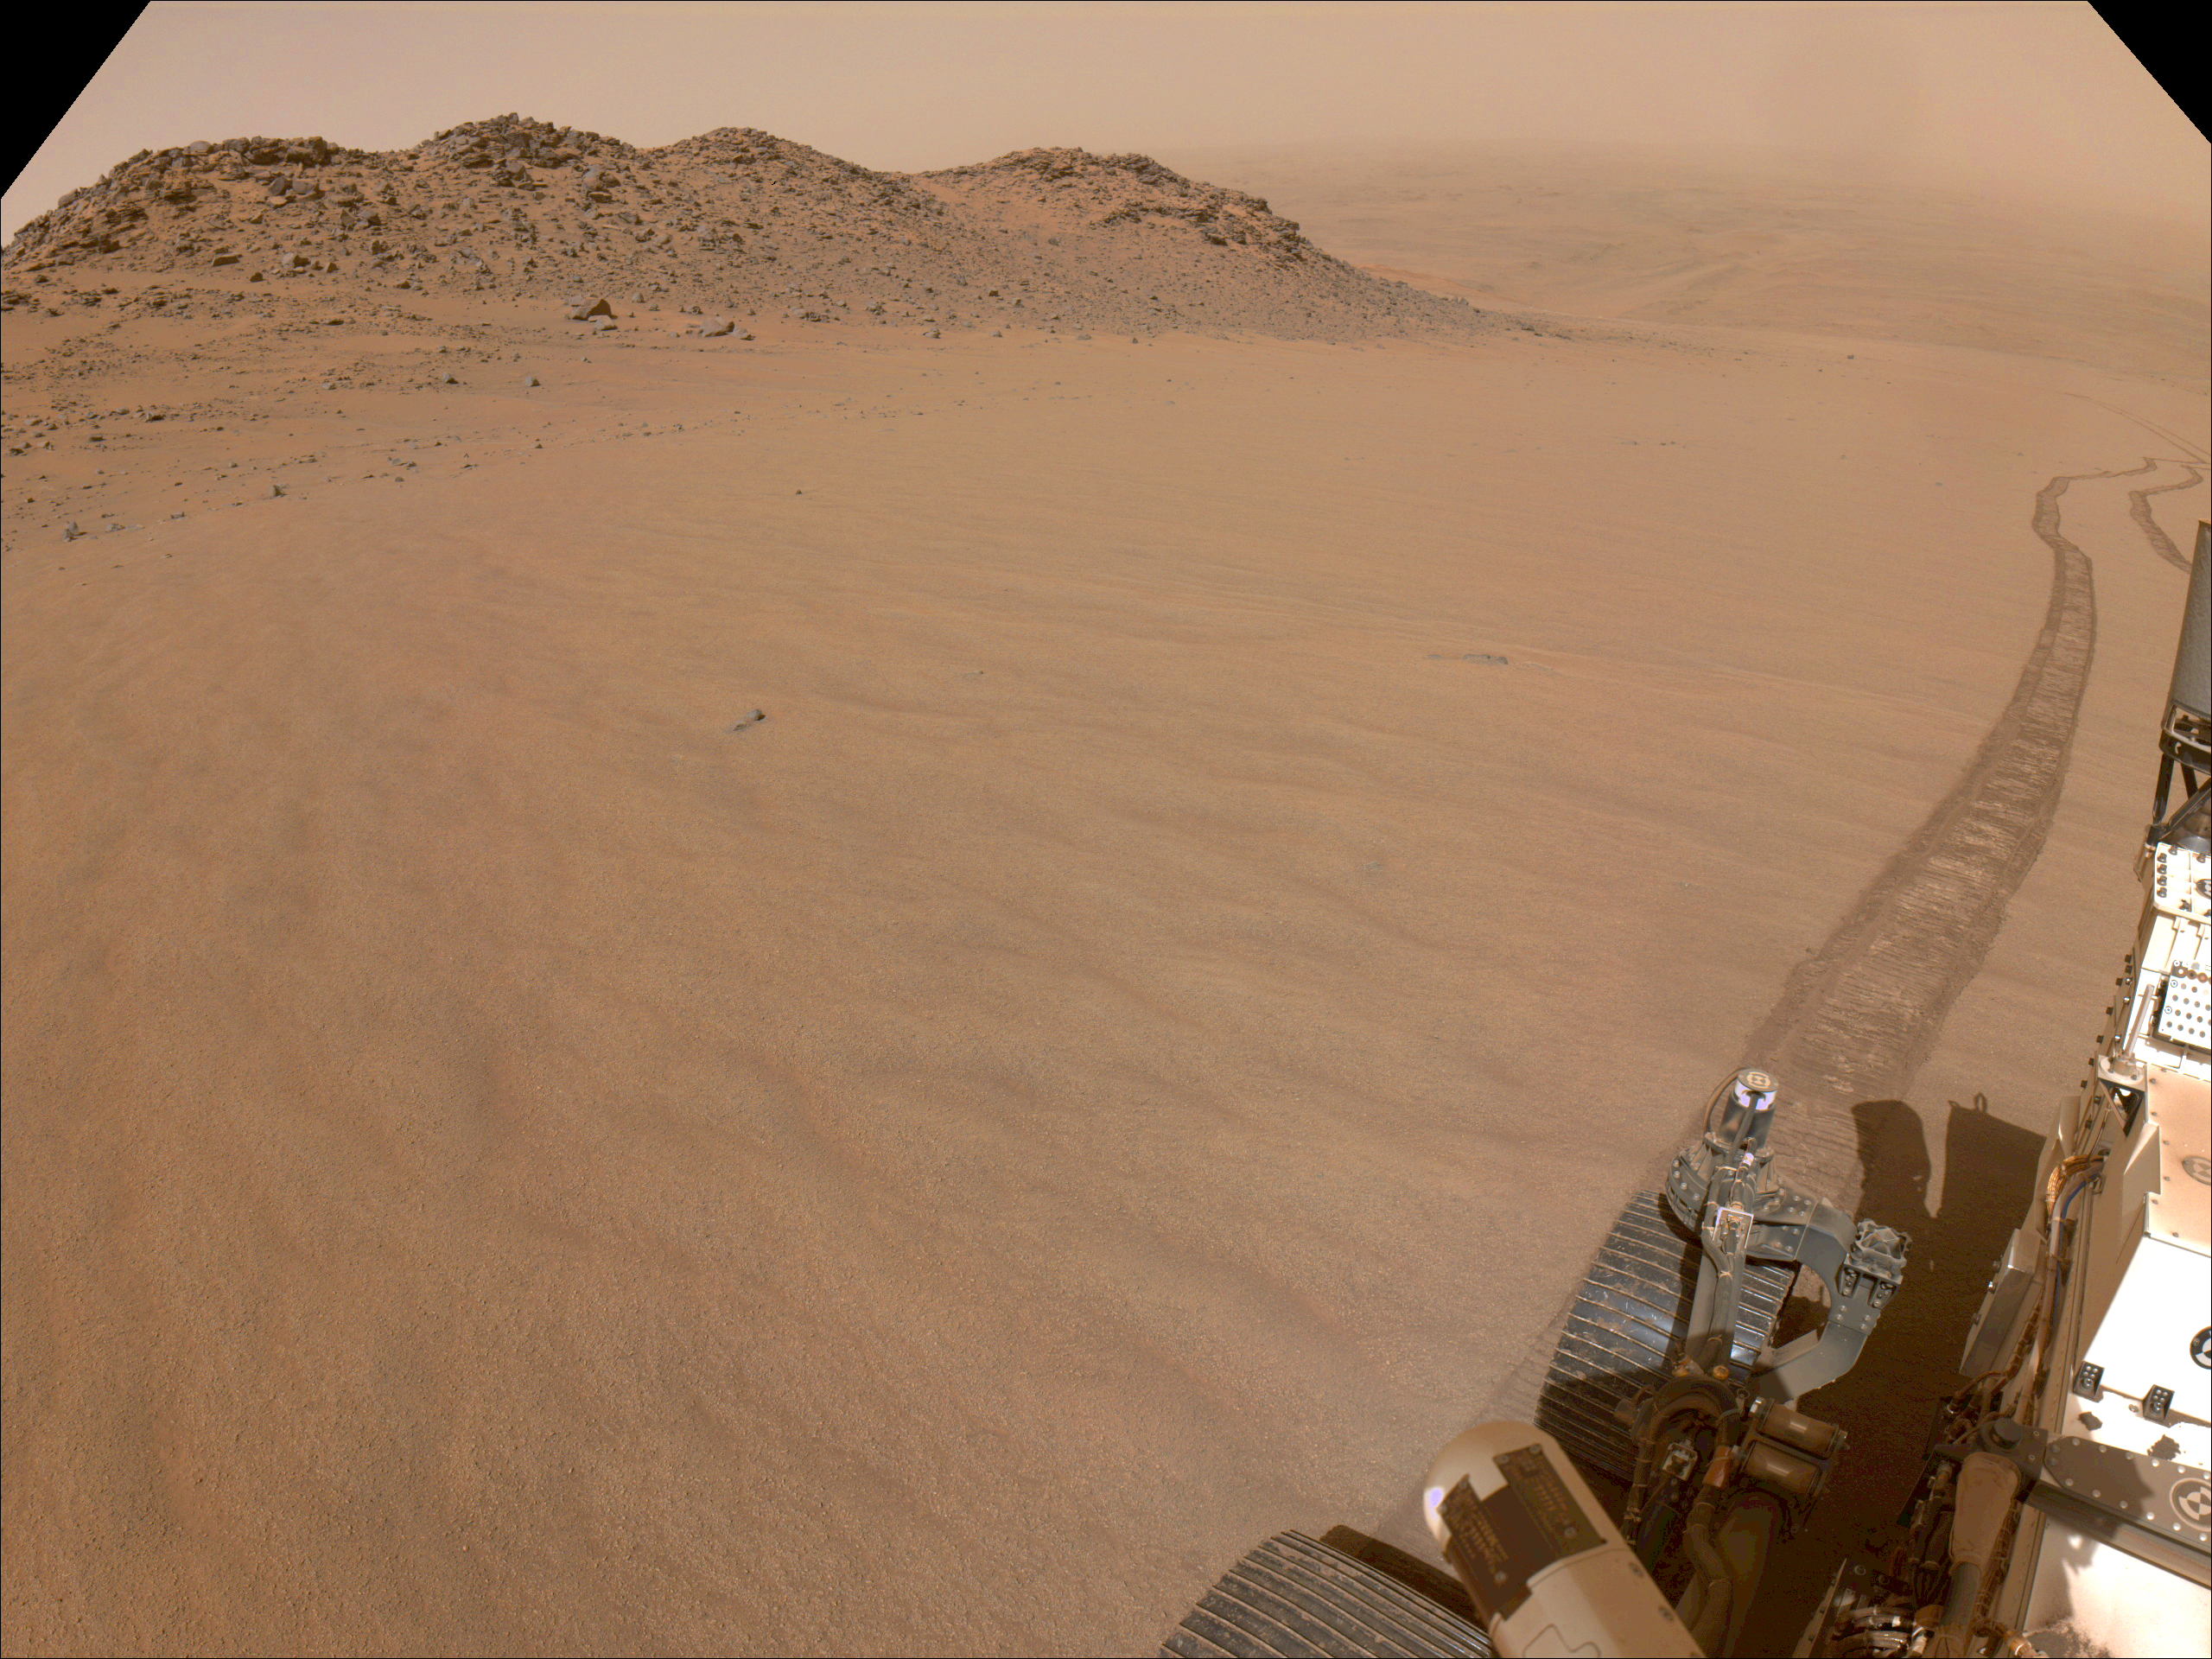

Perseverance Views Slippery Terrain

NASA’s Perseverance Mars rover used its navigation cameras, or navcams, to capture this scene while driving up to Jezero Crater’s rim on Nov. 11, 2024, the 1,326th Martian day, or sol, of the mission. The sandy terrain seen here, along with a 10-degree average slope, meant it was a slippery drive.

Rover tracks trail off behind Perseverance in this image. Far in the distance is the floor of Jezero Crater.

A key objective for Perseverance’s mission on Mars is astrobiology, including the search for signs of ancient microbial life. The rover will characterize the planet’s geology and past climate, pave the way for human exploration of the Red Planet, and be the first mission to collect and cache Martian rock and regolith (broken rock and dust).

Subsequent NASA missions, in cooperation with ESA (European Space Agency), would send spacecraft to Mars to collect these sealed samples from the surface and return them to Earth for in-depth analysis.

The Mars 2020 Perseverance mission is part of NASA’s Moon to Mars exploration approach, which includes Artemis missions to the Moon that will help prepare for human exploration of the Red Planet.

NASA’s Jet Propulsion Laboratory, which is managed for the agency by Caltech in Pasadena, California, built and manages operations of the Perseverance rover.

Credit: NASA/JPL-Caltech